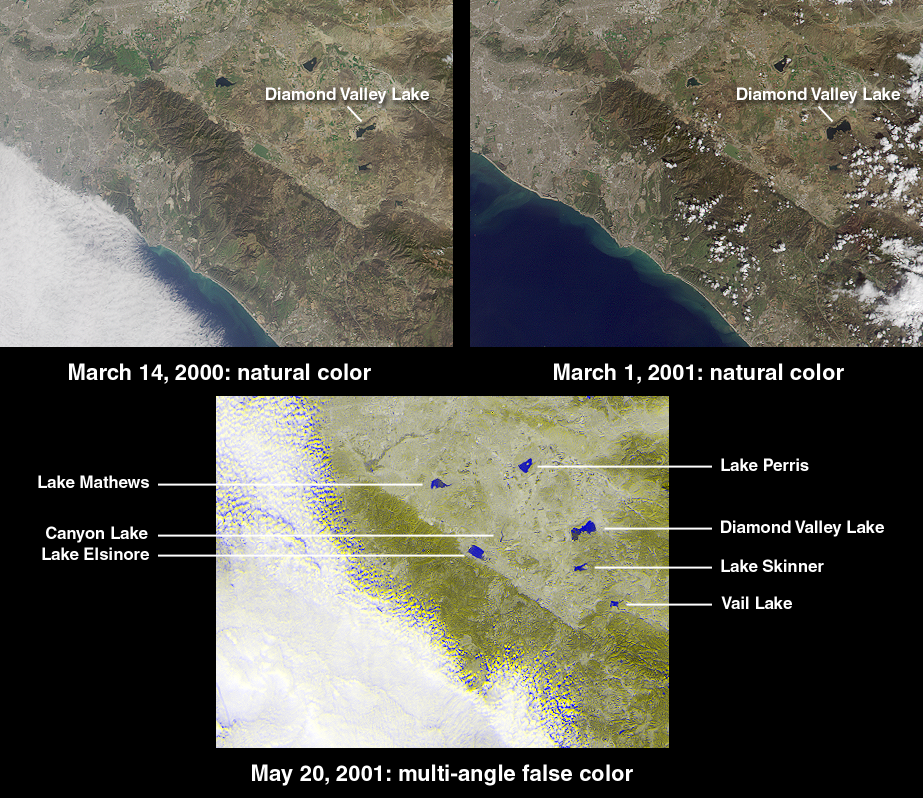

Watching the Creation of Southern California’s Largest Reservoir

The new Diamond Valley Lake Reservoir near the city of Hemet in Riverside County is billed as the largest earthworks construction project in U.S.history. Construction began in 1995 and involved 31 million cubic meters of foundation excavation and 84 million cubic meters of embankment construction. This set of MISR images captures the most recent phase in the reservoir’s activation. At the upper left is a natural-color view acquired by the instrument’s vertical-viewing (nadir) camera on March 14, 2000 (Terra orbit 1273), shortly after the Metropolitan Water District began filling the reservoir with water from the Colorado River and Northern California. Water appears darker than the surrounding land. The image at the upper right was acquired nearly one year later on March 1, 2001 (Terra orbit 6399), and shows a clear increase in the reservoir’s water content. When full, the lake will hold nearly a trillion liters of water.

According to the Metropolitan Water District, the 7 kilometer x 3 kilometer reservoir nearly doubles Southern California’s above-groundwater storage capacity. In addition to routine water management, Diamond Valley Lake is designed to provide protection against drought and a six-month emergency supply in the event of earthquake damage to a major aqueduct. In the face of electrical power shortages, it is also expected to reduce dependence on the pumping of water from northern mountains during the high-demand summer months. An unexpected result of site excavation was the uncovering of mastodon and mammoth skeletons along with bones from extinct species not previously thought to have been indigenous to the area, such as the giant long-horned bison and North American lion. A museum and interpretive center is being built to protect these finds.

The lower MISR image, from May 20, 2001 (Terra orbit 7564), is a false-color view combining data from the instrument’s 26-degree forward view (displayed as blue) with data from the 26-degree backward view (displayed as yellow). This technique enables bodies of water to standout prominently by taking advantage of the strong change in brightness between the two view angles and the contrasting angular signature of the surrounding land. The blue-yellow separation in the cloud field is due to geometric parallax resulting from the clouds’ elevation above the surface terrain.

Each image covers an area measuring approximately 125 kilometers x 95 kilometers. The northwest to southeast trending linear feature is the Elsinore Fault.

MISR was built and is managed by NASA’s Jet Propulsion Laboratory, Pasadena, CA, for NASA’s Office of Earth Science, Washington, DC. The Terra satellite is managed by NASA’s Goddard Space Flight Center, Greenbelt, MD. JPL is a division of the California Institute of Technology.

Credit: NASA/GSFC/LaRC/JPL, MISR Team